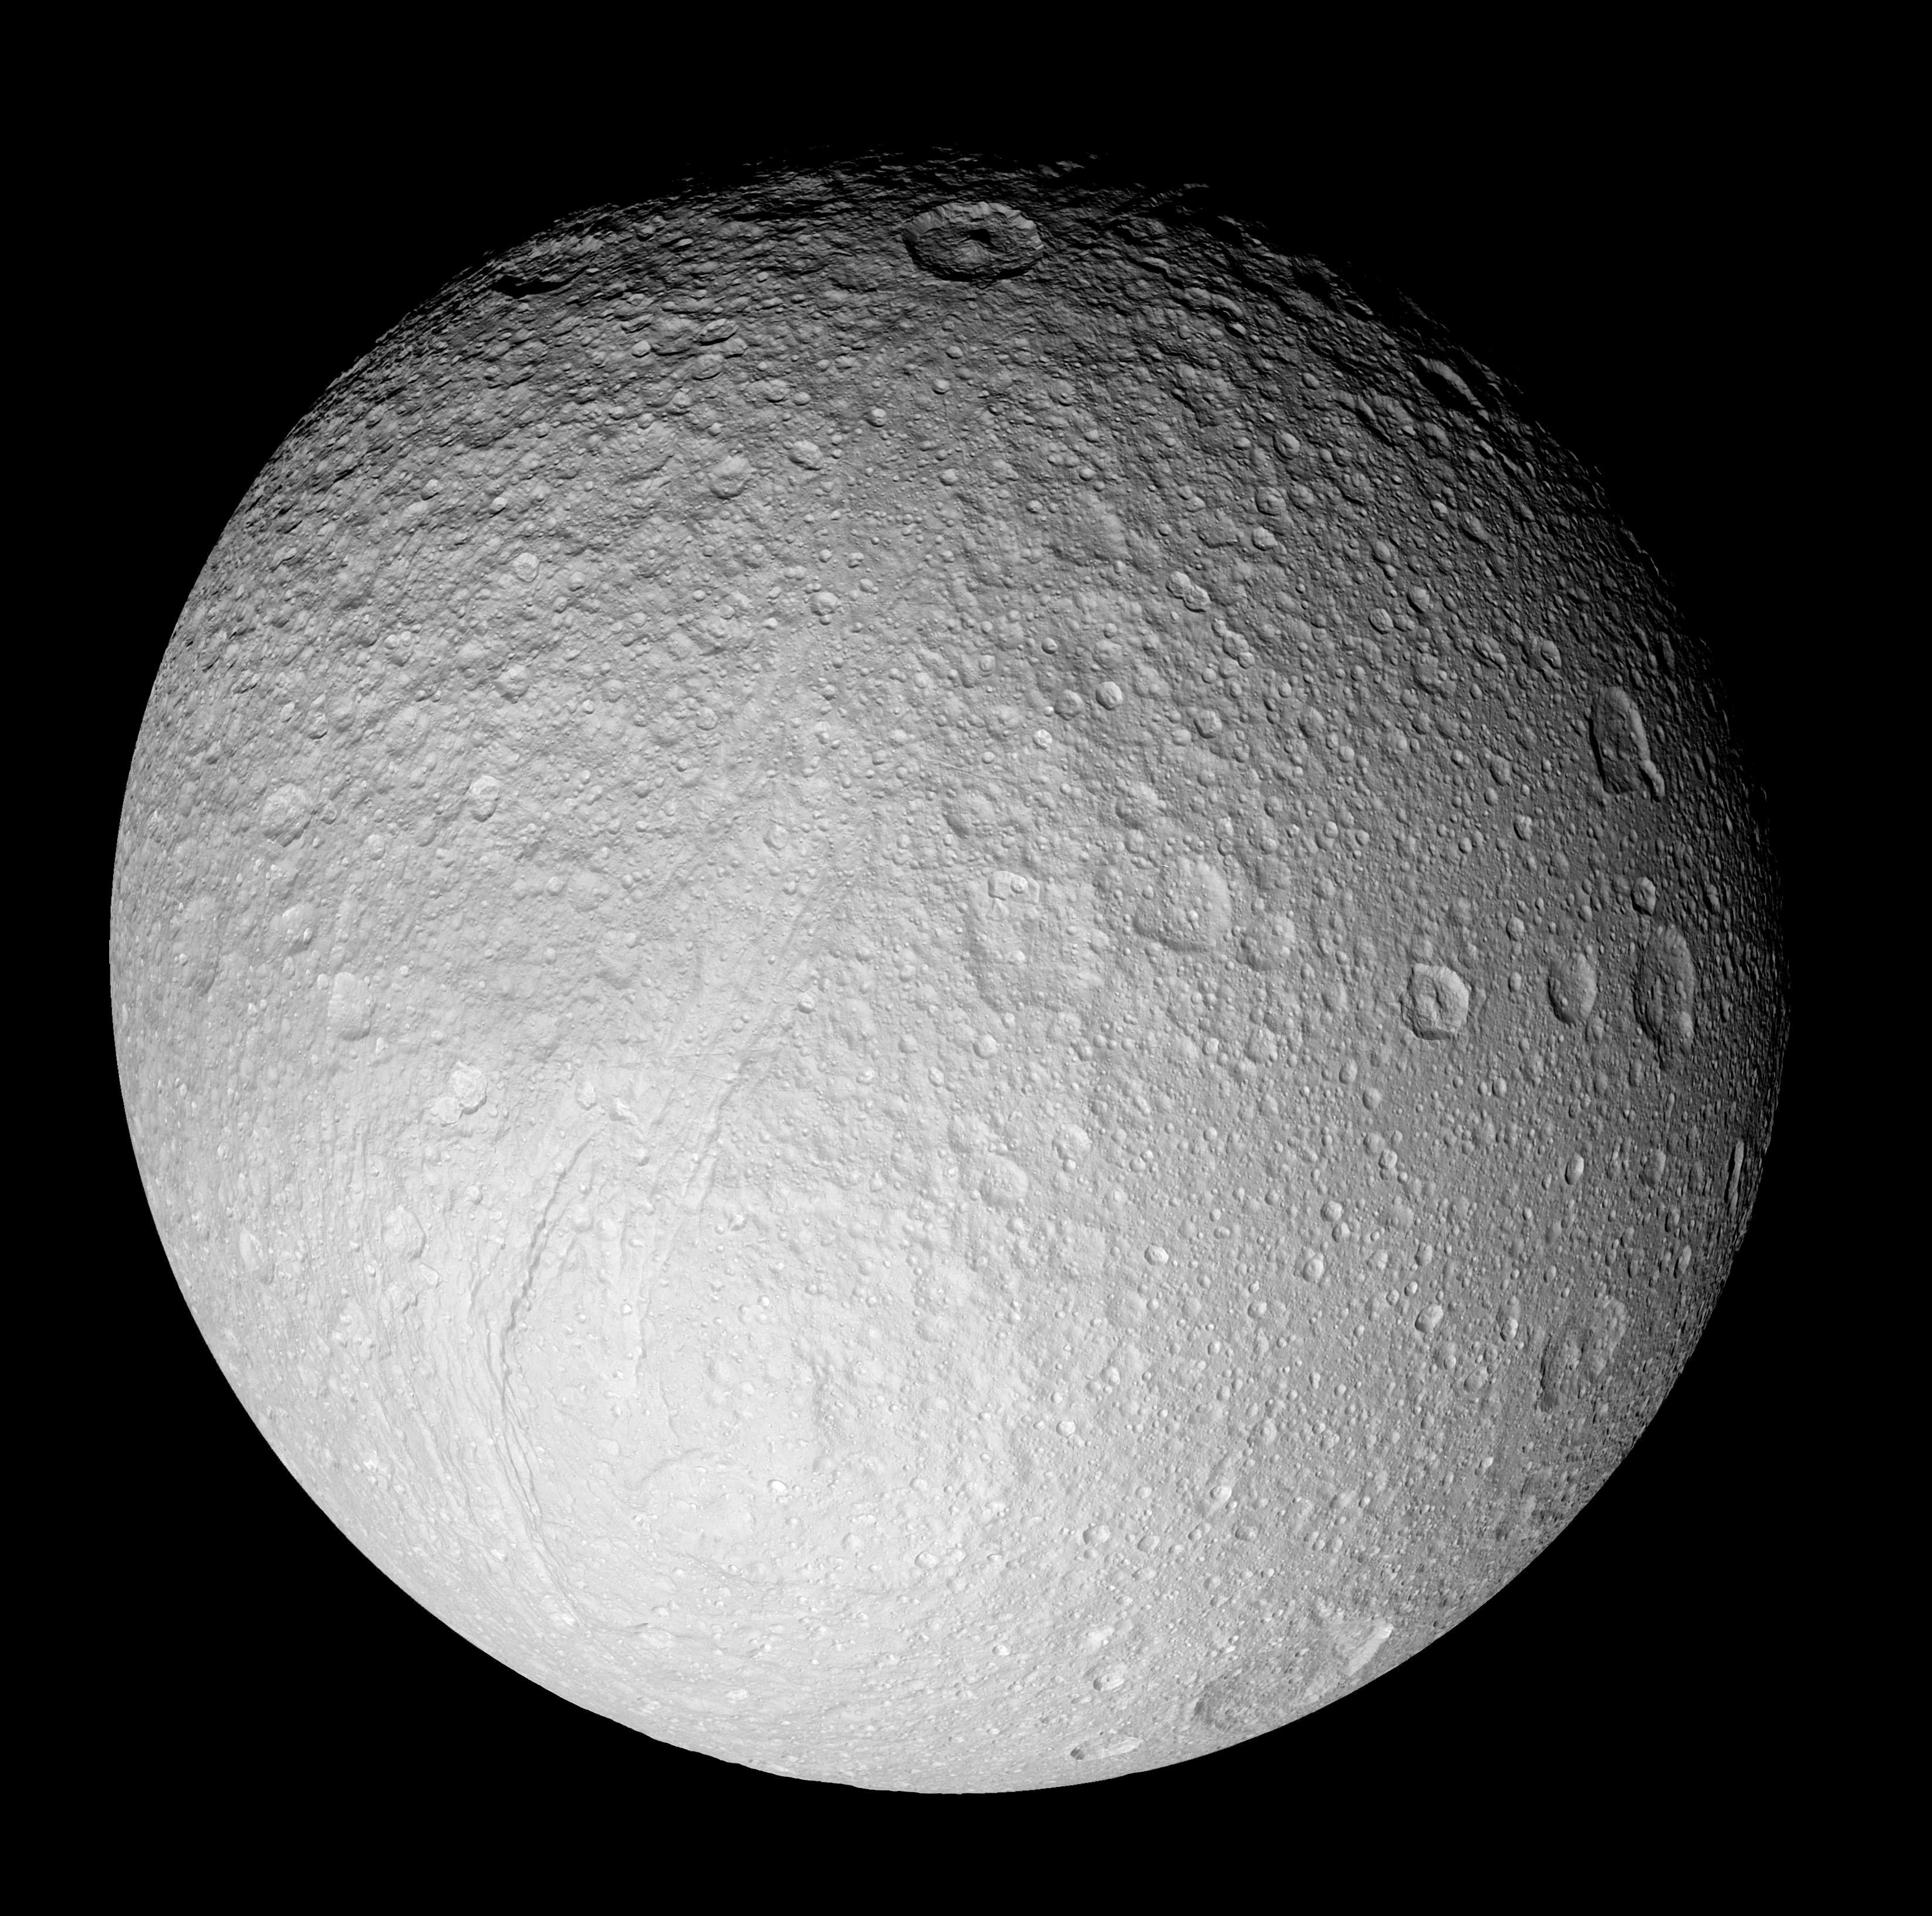

Tethys in Full View

With this full-disk mosaic, Cassini presents the best view yet of the south pole of Saturn’s moon Tethys.

The giant rift Ithaca Chasma cuts across the disk. Much of the topography seen here, including that of Ithaca Chasma, has a soft, muted appearance. It is clearly very old and has been heavily bombarded by impacts over time.

Many of the fresh-appearing craters (ones with crisp relief) exhibit unusually bright crater floors. The origin of the apparent brightness (or “albedo”) contrast is not known. It is possible that impacts punched through to a brighter layer underneath, or perhaps it is brighter because of different grain sizes or textures of the crater floor material in comparison to material along the crater walls and surrounding surface.

The moon’s high southern latitudes, seen here at the bottom, were not imaged by NASA’s Voyager spacecraft during their flybys of Tethys 25 years ago.

The mosaic is composed of nine images taken during Cassini’s close flyby of Tethys (1,071 kilometers, or 665 miles across) on Sept. 24, 2005, during which the spacecraft passed approximately 1,500 kilometers (930 miles) above the moon’s surface.

This view is centered on terrain at approximately 1.2 degrees south latitude and 342 degrees west longitude on Tethys. It has been rotated so that north is up.

The clear filter images in this mosaic were taken with the Cassini spacecraft narrow-angle camera at distances ranging from 71,600 kilometers (44,500 miles) to 62,400 kilometers (38,800 miles) from Tethys and at a Sun-Tethys-spacecraft, or phase, angle of 21 degrees. The image scale is 370 meters (1,200 feet) per pixel.

The Cassini-Huygens mission is a cooperative project of NASA, the European Space Agency and the Italian Space Agency. The Jet Propulsion Laboratory, a division of the California Institute of Technology in Pasadena, manages the mission for NASA’s Science Mission Directorate, Washington, D.C. The Cassini orbiter and its two onboard cameras were designed, developed and assembled at JPL. The imaging operations center is based at the Space Science Institute in Boulder, Colo.

Credit: NASA/JPL/Space Science Institute